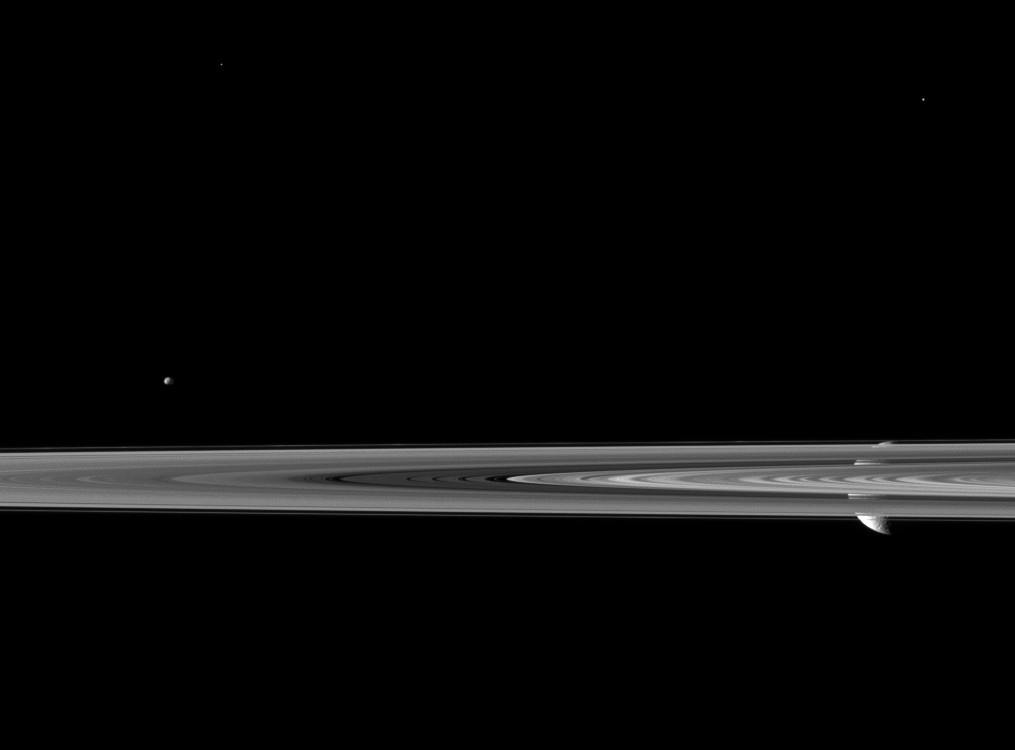

Peekaboo Rhea

Saturn’s second largest moon Rhea pops in and out of view behind the planet’s rings in this image from the Cassini spacecraft, which includes the smaller moon Epimetheus.

Rhea (1,528 kilometers, or 949 miles across) is on the right of the image, behind the rings as seen by Cassini. Epimetheus (113 kilometers, or 70 miles across) is on the left of the image and is also beyond the rings. Telesto (25 kilometers, or 16 miles across) is visible in the top right and has been brightened by a factor 1.5 relative to Rhea and the rings. The bright speck in the top left of the image is a star.

This view looks toward the northern, sunlit side of the rings from just above the ringplane. Lit terrain seen on Rhea is on leading hemisphere of that moon.

The image was taken in visible light with the Cassini spacecraft narrow-angle camera on March 8, 2010. The view was obtained at a distance of approximately 2.3 million kilometers (1.4 million miles) from Epimetheus and 2.7 million kilometers (1.7 million miles) from Rhea. Image scale is 14 kilometers (9 miles) per pixel on Epimetheus and 16 kilometers (10 miles) per pixel on Rhea.

The Cassini-Huygens mission is a cooperative project of NASA, the European Space Agency and the Italian Space Agency. The Jet Propulsion Laboratory, a division of the California Institute of Technology in Pasadena, manages the mission for NASA’s Science Mission Directorate, Washington, D.C. The Cassini orbiter and its two onboard cameras were designed, developed and assembled at JPL. The imaging operations center is based at the Space Science Institute in Boulder, Colo.

Credit: NASA/JPL/Space Science Institute